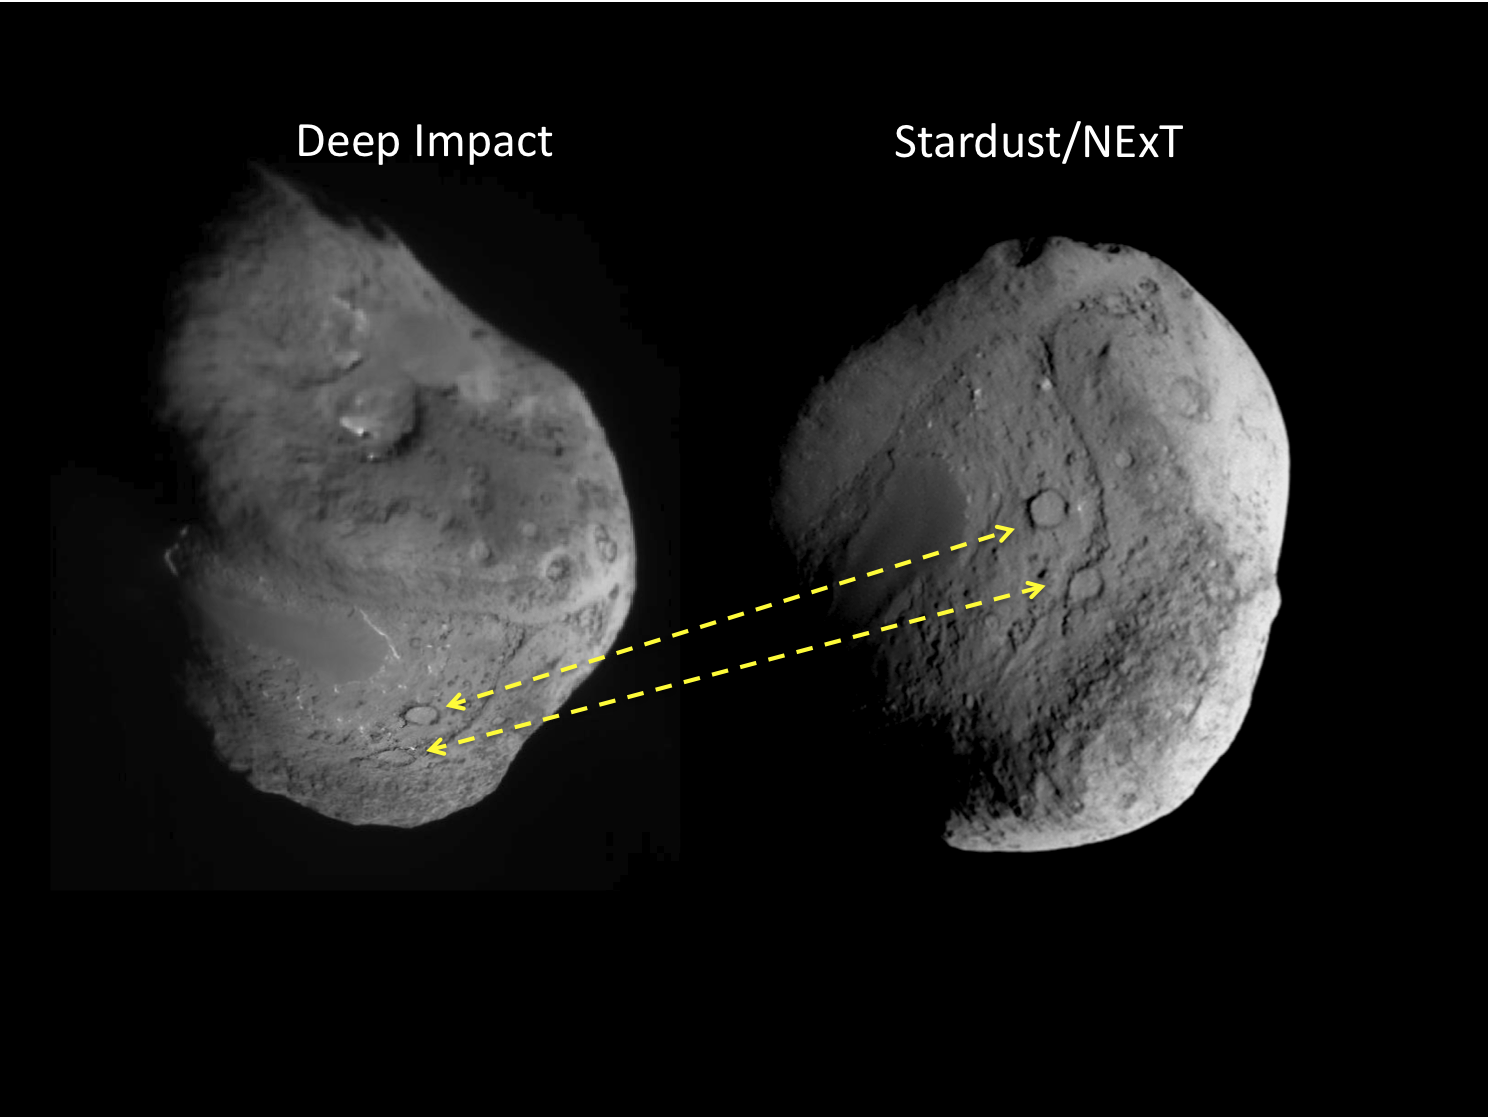

Tempel 1, as Seen by Two Spacecraft

These two images show the different views of comet Tempel 1 seen by NASA’s Deep Impact spacecraft (left) and NASA’s Stardust spacecraft (right). Two craters, about 300 meters (1,000 feet) in diameter, help scientists locate the area hit by the impactor released by Deep Impact in July 2005. The dashed lines correlate the features.

Stardust approached the comet from a different angle on Feb. 14, 2011.

Stardust-NExT is a low-cost mission that will expand the investigation of comet Tempel 1 initiated by NASA’s Deep Impact spacecraft. JPL, a division of the California Institute of Technology in Pasadena, manages Stardust-NExT for the NASA Science Mission Directorate, Washington, D.C. Joe Veverka of Cornell University, Ithaca, N.Y., is the mission’s principal investigator. Lockheed Martin Space Systems, Denver, built the spacecraft and manages day-to-day mission operations.

Credit: NASA/JPL-Caltech/University of Maryland/Cornell